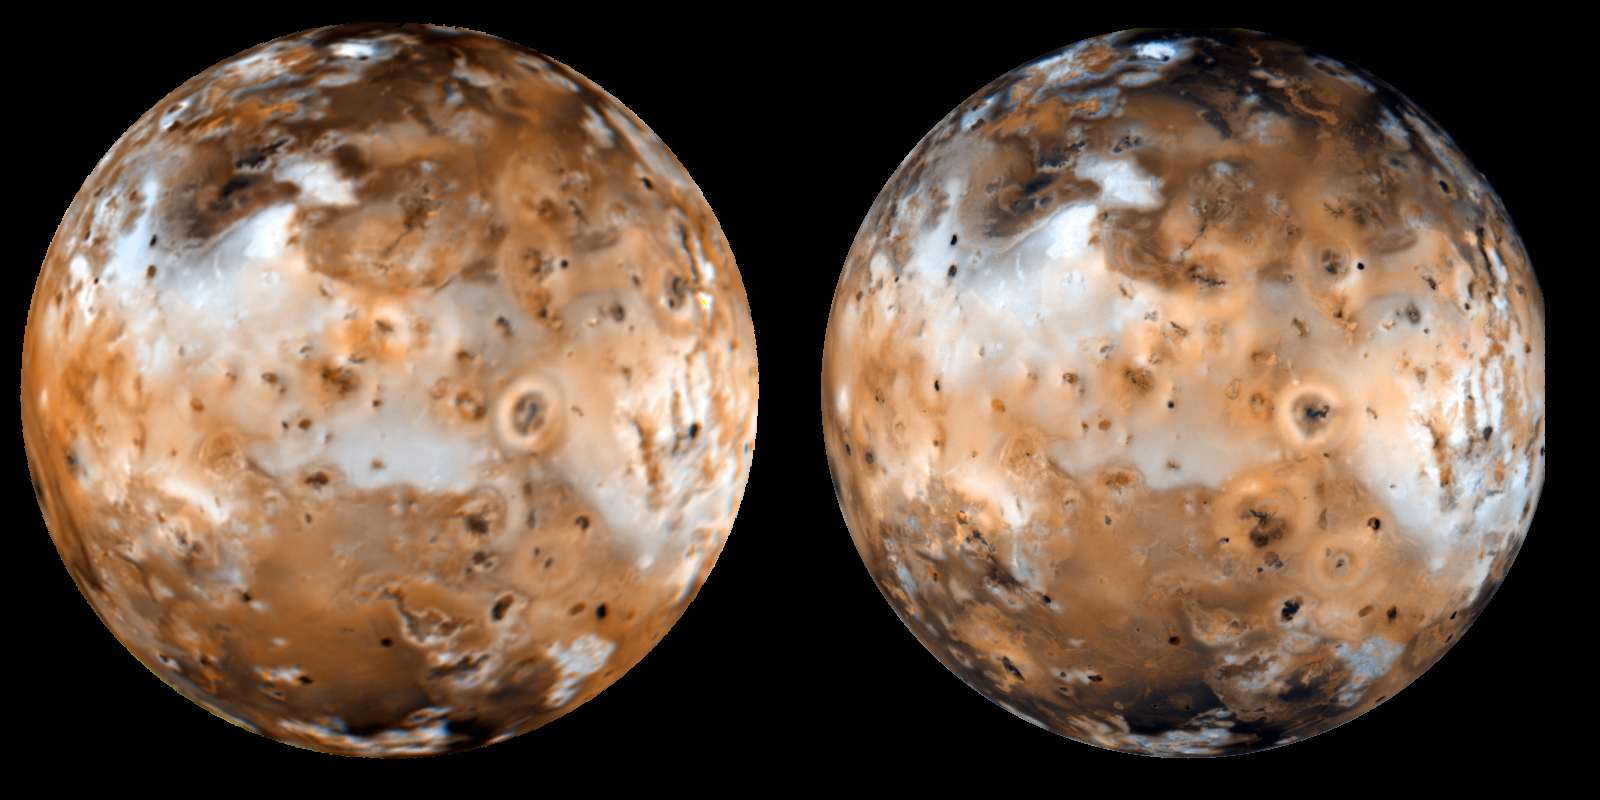

Voyager-to-Galileo Changes, Io’s Anti-Jove Hemisphere

Shown here is a comparison of a Galileo color image (right) of Jupiter’s moon Io, with a Voyager mosaic (left) reprojected to the same geometry as the Galileo image. The image on the right was obtained by the Galileo spacecraft’s imaging camera on September 7th, 1996; the mosaic on the left was obtained by the Voyager spacecraft in 1979. Color is synthesized from green and violet filters only in both cases, as these are the only two filters that are reasonably similar between Voyager and Galileo. Many surface changes can be seen due to volcanic activity from 1979 to 1996. North is to the top of both frames. Galileo was about 487,000 kilometers (302,000 miles) from Io on September 7, 1996.

The Jet Propulsion Laboratory, Pasadena, CA manages the Galileo mission for NASA’s Office of Space Science, Washington, DC. JPL is an operating division of California Institute of Technology (Caltech).

Credit: NASA/JPL/University of Arizona